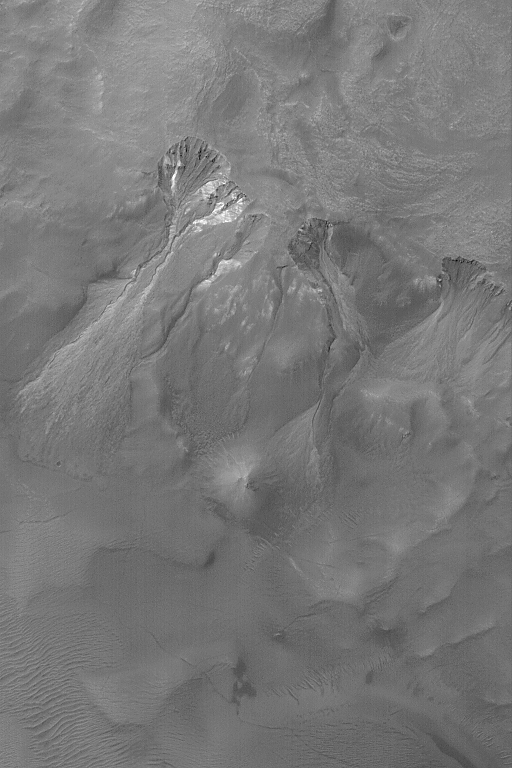

Gullies With Bright Material

29 March 2004
This Mars Global Surveyor (MGS) Mars Orbiter Camera (MOC) image shows a set of south middle-latitude gullies in a crater wall. Some of the gullies and the erosional alcoves that formed above them have cut and exposed a light-toned material. In the larger gully, this material has been transported down the slope, through the channel, to give the debris apron a lighter tone, as well. The origin of middle-and polar-latitude gullies on Mars remains an area of active debate and discussion within the Mars science community. Mass movement of debris, everyone agrees, has occurred. Unclear are the relative roles of water, ice, and carbon dioxide, if any, in the processes that created the gullies. The light-toned material exposed by the gullies is bedrock, not ice. These features occur near 38.8°S, 40.3°W. This February 2004 image covers an area about 3 km (1.9 mi) across. Sunlight illuminates the scene from the upper left.

Credit: NASA/JPL/Malin Space Science Systems